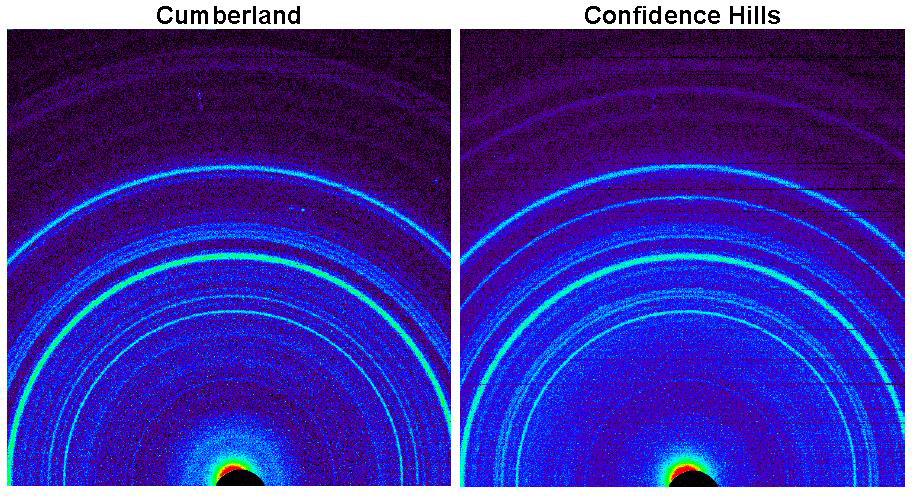

Signature of Hematite in ‘Confidence Hills’ Martian Rock

Annotated Version

This side-by-side comparison shows the X-ray diffraction patterns of two different samples collected from rocks on Mars by NASA’s Curiosity rover. The images present data obtained by Curiosity’s Chemistry and Mineralogy instrument (CheMin).

At left is a pattern of data from analysis of the “Cumberland” rock target in the “Yellowknife Bay” area investigated by Curiosity in 2013. The pattern at right is from the “Confidence Hills” target that was the first rock drilled after Curiosity reached the base of Mount Sharp in September 2014. A label in the right image of the annotated view points out evidence for the mineral hematite in this rock.

Hematite is an iron-oxide mineral. The rocks examined at Yellowknife Bay also contained iron oxides, predominantly magnetite. A much higher ratio of hematite to magnetite at Confidence Hills indicates that the ancient environmental conditions recorded in that rock involved more oxidation than the conditions recorded in the Yellowknife Bay rocks.

NASA’s Jet Propulsion Laboratory, a division of Caltech in Pasadena, manages the Mars Science Laboratory project for NASA’s Science Mission Directorate, Washington, and built Curiosity and CheMin.

Credit: NASA/JPL-Caltech